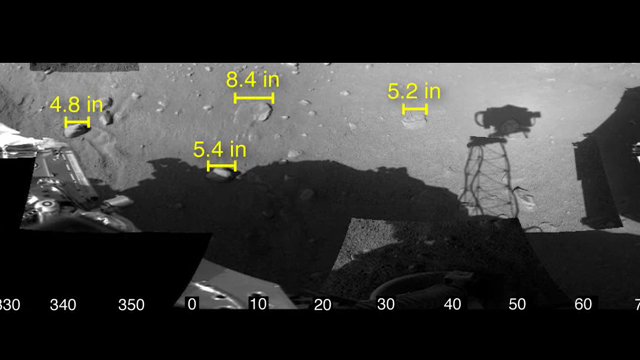

Phoenix Checks out its Work Area

This animation shows a mosaic of images of the workspace reachable by the scoop on the robotic arm of NASA’s Phoenix Mars Lander, along with some measurements of rock sizes.

Phoenix was able to determine the size of the rocks based on three-dimensional views from stereoscopic images taken by the lander’s 7-foot mast camera, called the Surface Stereo Imager. The stereo pair of images enable depth perception, much the way a pair of human eyes enable people to gauge the distance to nearby objects.

The rock measurements were made by a visualization tool known as Viz, developed at NASA’s Ames Research Laboratory. The shadow cast by the camera on the Martian surface appears somewhat disjointed because the camera took the images in the mosaic at different times of day.

Scientists do not yet know the origin or composition of the flat, light-colored rocks on the surface in front of the lander.

The Phoenix Mission is led by the University of Arizona, Tucson, on behalf of NASA. Project management of the mission is by NASA’s Jet Propulsion Laboratory, Pasadena, Calif. Spacecraft development is by Lockheed Martin Space Systems, Denver.

Photojournal Note: As planned, the Phoenix lander, which landed May 25, 2008 23:53 UTC, ended communications in November 2008, about six months after landing, when its solar panels ceased operating in the dark Martian winter.

Credit: NASA/JPL-Caltech/University of Arizona/NASA Ames